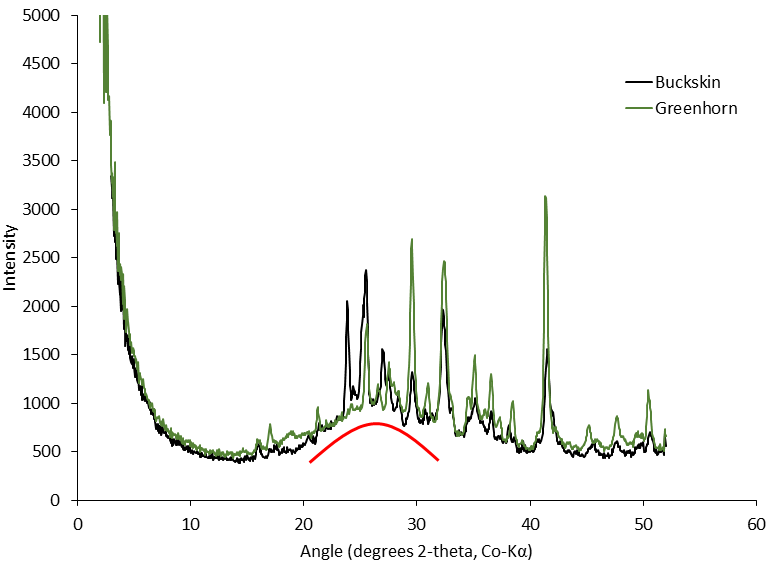

Silica in Opal at ‘Buckskin’ and ‘Greenhorn’ on Mount Sharp

This graph presents information from the NASA Curiosity Mars rover’s onboard analysis of rock powder drilled from the “Buckskin” and “Greenhorn” target locations on lower Mount Sharp.

Buckskin, in the “Marias Pass” area, and Greenhorn, in the “Bridger Basin” area, both contain high concentrations of silica. X-ray diffraction analysis of powered samples inside Curiosity’s Chemistry and Mineralogy (CheMin) instrument revealed that each of them contains silica in the form of noncrystalline opal. The broad hump in the two X-ray diffraction patterns is diagnostic of opaline silica. Some of the silica in Buckskin is in the form of tridymite.

Credit: NASA/JPL-Caltech